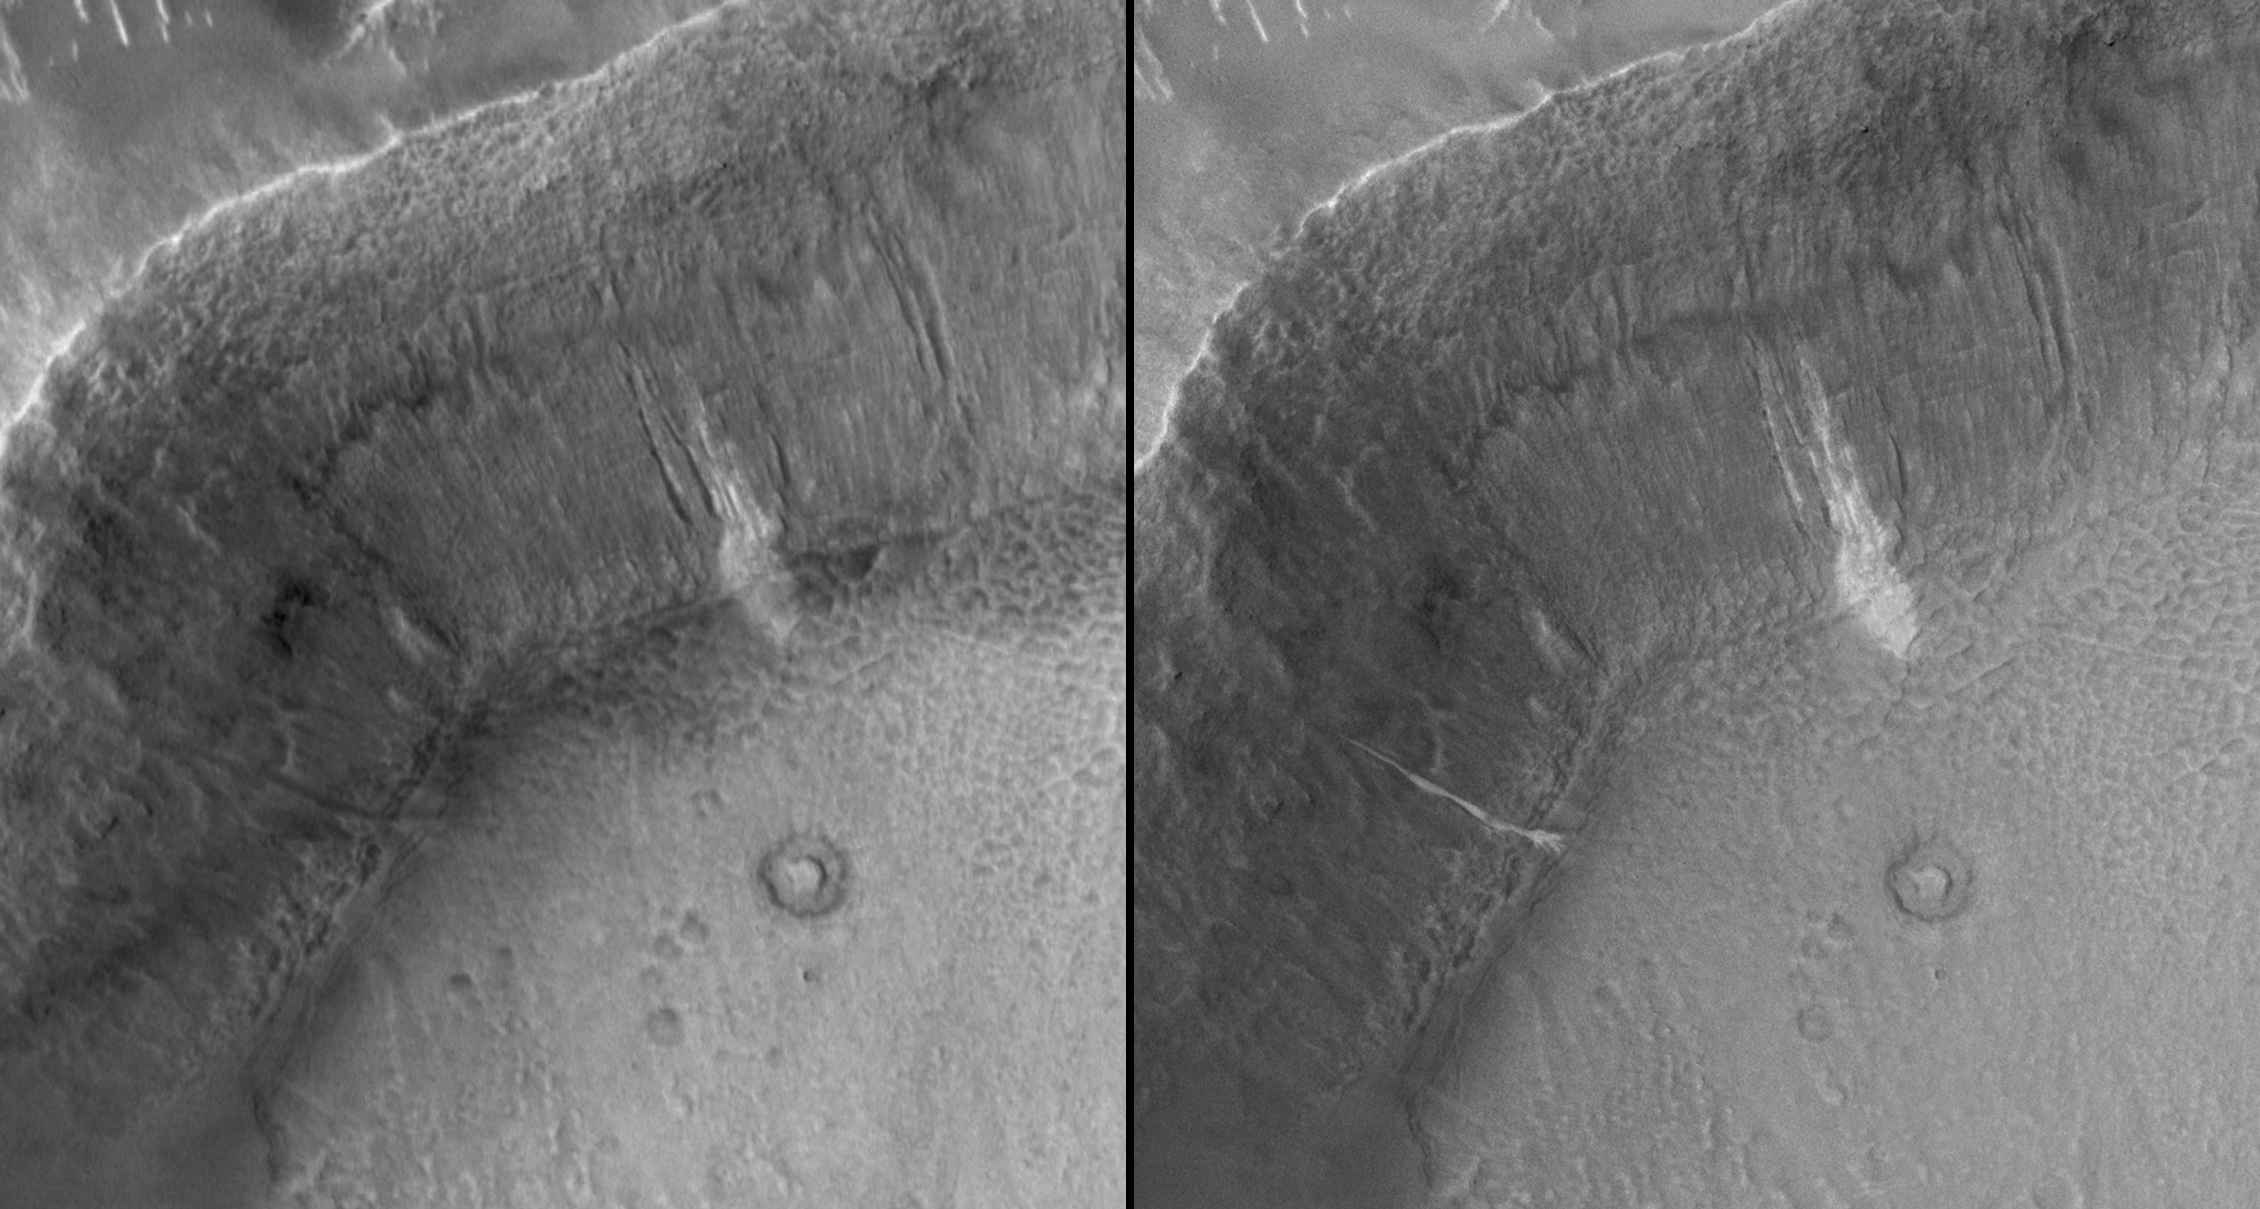

New Gully Deposit in a Crater in Terra Sirenum

Has liquid water flowed on Mars in this decade?

In June 2000, we reported the discovery, using the Mars Global Surveyor’s Mars Orbiter Camera, of very youthful-looking gullies found on slopes at middle and high latitudes on Mars. Since that time, tens of thousands of gullies have been imaged by all of the Mars orbiting spacecraft: Mars Global Surveyor, Mars Odyssey, Mars Express and Mars Reconnaissance Orbiter.

During the years since the original June 2000 report, the Mars Global Surveyor’s camera was used to test the hypothesis that the gullies may be so young that some of them could still be active today. The test was very simple: re-image gullies previously seen by the camera and see if anything has changed.

In two cases, something changed. One of those cases is presented here. A gully on the wall of an unnamed crater in Terra Sirenum, at 36.6 degrees south, 161.8 degrees west, was initially imaged by the camera on Dec. 22, 2001 (Figure A, left). It showed nothing noteworthy at the location where a change would later be observed, but a group of nearby gullies exhibited an unusual patch of light-toned material. As part of our routine campaign to re-image gully sites using the camera, another image of this location was acquired on April 24, 2005. A new light-toned deposit had appeared in what was otherwise a nondescript gully (Figure A, right). This deposit was imaged again by the camera on Aug. 26, 2005, at a time when the sun angle and season were the same as in the original December 2001 image, to confirm that indeed the light-toned feature was something new, not just a trick of differing lighting conditions. In August 2005, the feature was still present.

Figure A: This set of images shows a comparison of the gully site as it appeared on Dec. 22, 2001 (left), with a mosaic of two images acquired after the change occurred (the two images are from Aug. 26, 2005, and Sept. 25, 2005). Sunlight illuminates each scene from the northwest (top left). The 150-meter scale bar represents 164 yards.

Figure B: This is a mosaic of images that cover the entire unnamed crater in Terra Sirenum. The location of the light-toned gully deposits, old and new, is indicated. This is a mosaic of images acquired by the camera in 2005 and 2006. The 500-meter scale bar equals approximately 547 yards.

Figure C: This image shows an enlargement of a portion of another image from August 2005, showing details of the new, light-toned gully deposit. The new material covers the entire gully floor, from the point at which the gully emerged from beneath a mantled slope, down to the spot at which the channel meets the crater floor. At this break in slope, the gully material, as it was emplaced, spread out into five or six different fingers (this is called a “digitate” termination as in finger digits). The 75-meter scale bar represents a distance of about 82 yards.

Figure D: To confirm that the new, light-toned gully deposit is not just a trick of changing illumination conditions as the sun rises to different levels in the sky each season, the Mars Orbiter Camera team repeatedly imaged this site throughout 2005 and 2006. Four examples are shown here, acquired in April 2005, August 2005, February 2006 and April 2006. The “i=” indicates solar-incidence angle, or the height of the sun in the local sky, relative to a case where the sun would be directly overhead (i=0 degrees). Thus, the higher the incidence angle, the lower the sun would appear in the sky to an observer on the ground.

These images show that a material flowed down through a gully channel, once between December 2001 and April 2005. After the flow stopped, it left behind evidence — the light-toned deposit. The deposit is thin enough that its thickness cannot be measured in the camera’s 1.5-meters-per-pixel images. However, it does exhibit a digitate termination, suggesting that the material flowed in a fluid-like manner down the approximately 25 degree slope before splaying out into multiple small lobes at the point where the crater wall meets the crater floor and the slope suddenly drops to near zero. This deposit, and a similar one in a crater in the Centauri Montes, together suggests that the materials involved were low-volume debris flows containing a mixture of sediment and a liquid that had the physical properties of liquid water. In this case, we propose that the water came from below the surface, emerged somewhere beneath the mantle covering the original crater wall, and then ran down through a previously existing gully channel. No new gully was formed, but an old one was re-activated.

The light tone of the new gully deposit, and that of the older, neighboring gullies, is intriguing. We cannot know from these images whether the light tone indicates that ice is still present in and on the surface of the deposit. Indeed, ice may not be likely: under present conditions on the surface of Mars, ice would be expected to have sublimed, or vaporized, away fairly shortly after the new deposit formed. However, the light-toned material could be frost that forms and re-forms frequently as trapped water-ice sublimes and “exhales” from within the deposit. Alternatively, the light-tone may result if the deposit consists of significantly finer grains (for example, fine silt) than the surrounding surfaces, or if the deposit’s surface is covered with minerals such as salts formed as water evaporated from the material.

Do these images prove that water has flowed on Mars? No, they cannot. However, they provide the first very tantalizing evidence that this may have occurred. While the surface environment on Mars is extremely dry, drier than the most arid deserts on Earth, liquid water from beneath the Martian surface may have come out of the ground and flowed across this little portion of the red planet in this decade.

The Mars Global Surveyor mission is managed for NASA’s Office of Space Science, Washington, by NASA’s Jet Propulsion Laboratory, Pasadena, Calif., a division of the California Institute of Technology, also in Pasadena. Lockheed Martin Space Systems, Denver, developed and operates the spacecraft. Malin Space Science Systems, San Diego, Calif., built and operates the Mars Orbiter Camera.

Credit: NASA/JPL/Malin Space Science Systems